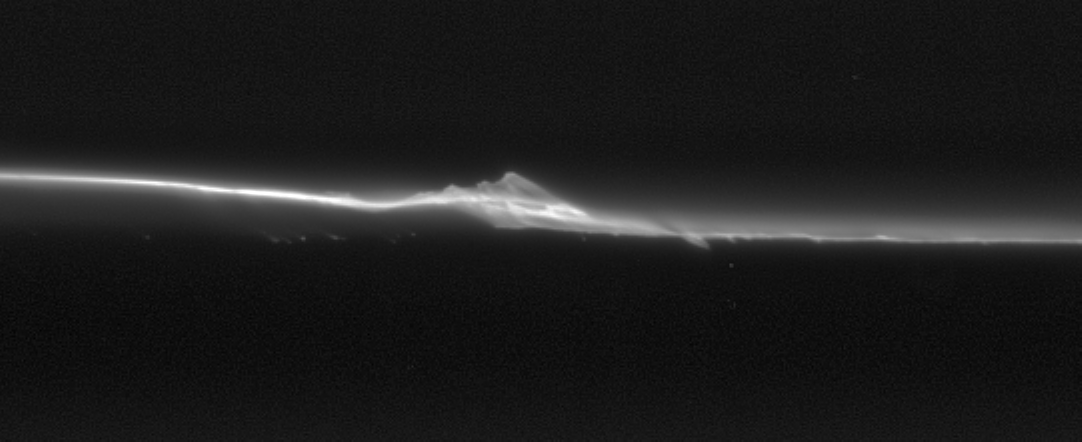

F Ring Dynamism

The Cassini spacecraft has revealed a never-before-seen level of detail in Saturn’s F ring, including evidence for the perturbing effect of small moonlets orbiting in or close to the ring’s bright core.

For some time, scientists have suspected the presence of tiny moonlets that orbit Saturn in association with the clumpy ring. As the small satellites move close to the F ring core they leave a gravitational signature. In some cases they can draw out material in the form of a “streamer”—a miniature version of the interaction Cassini has witnessed between Prometheus and the F ring material. The dynamics of this interaction are the same, but the scale is different. See PIA06143 for a view of Prometheus creating a streamer.

Scientists speculate that there could be several small moons with a variety of sizes involved in the creation of structures like the one seen here.

The image was taken in visible light with the Cassini spacecraft narrow-angle camera on Sept. 25, 2006 at a distance of approximately 255,000 kilometers (159,000 miles) from Saturn and at a Sun-Saturn-spacecraft, or phase, angle of 29 degrees. Scale in the original image was 1 kilometer (3,873 feet) per pixel. The image has been magnified by a factor of two and contrast enhanced.

The Cassini-Huygens mission is a cooperative project of NASA, the European Space Agency and the Italian Space Agency. The Jet Propulsion Laboratory, a division of the California Institute of Technology in Pasadena, manages the mission for NASA’s Science Mission Directorate, Washington, D.C. The Cassini orbiter and its two onboard cameras were designed, developed and assembled at JPL. The imaging operations center is based at the Space Science Institute in Boulder, Colo.

Credit: NASA/JPL/Space Science Institute